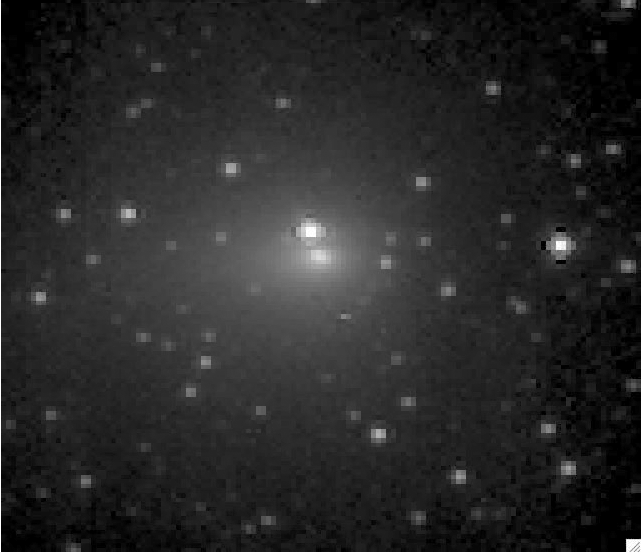

Hartley 2 on the Move

This movie consists of images of Comet Hartley 2 taken by the EPOXI mission’s Medium-Resolution Instrument from Oct. 15 to 24, 2010. During this time, the spacecraft — which is headed to the comet for a flyby on Nov. 4 — went from being 21 million kilometers away (13 million miles) from its target to 12 million kilometers (7 million miles) away. The movie shows Hartley 2 moving across the background field of stars. The coma, or cloud of gas and dust around the comet, expands and brightens over this time period. There are small pauses and jumps in the movie every 24 hours.

Credit: NASA/JPL-Caltech